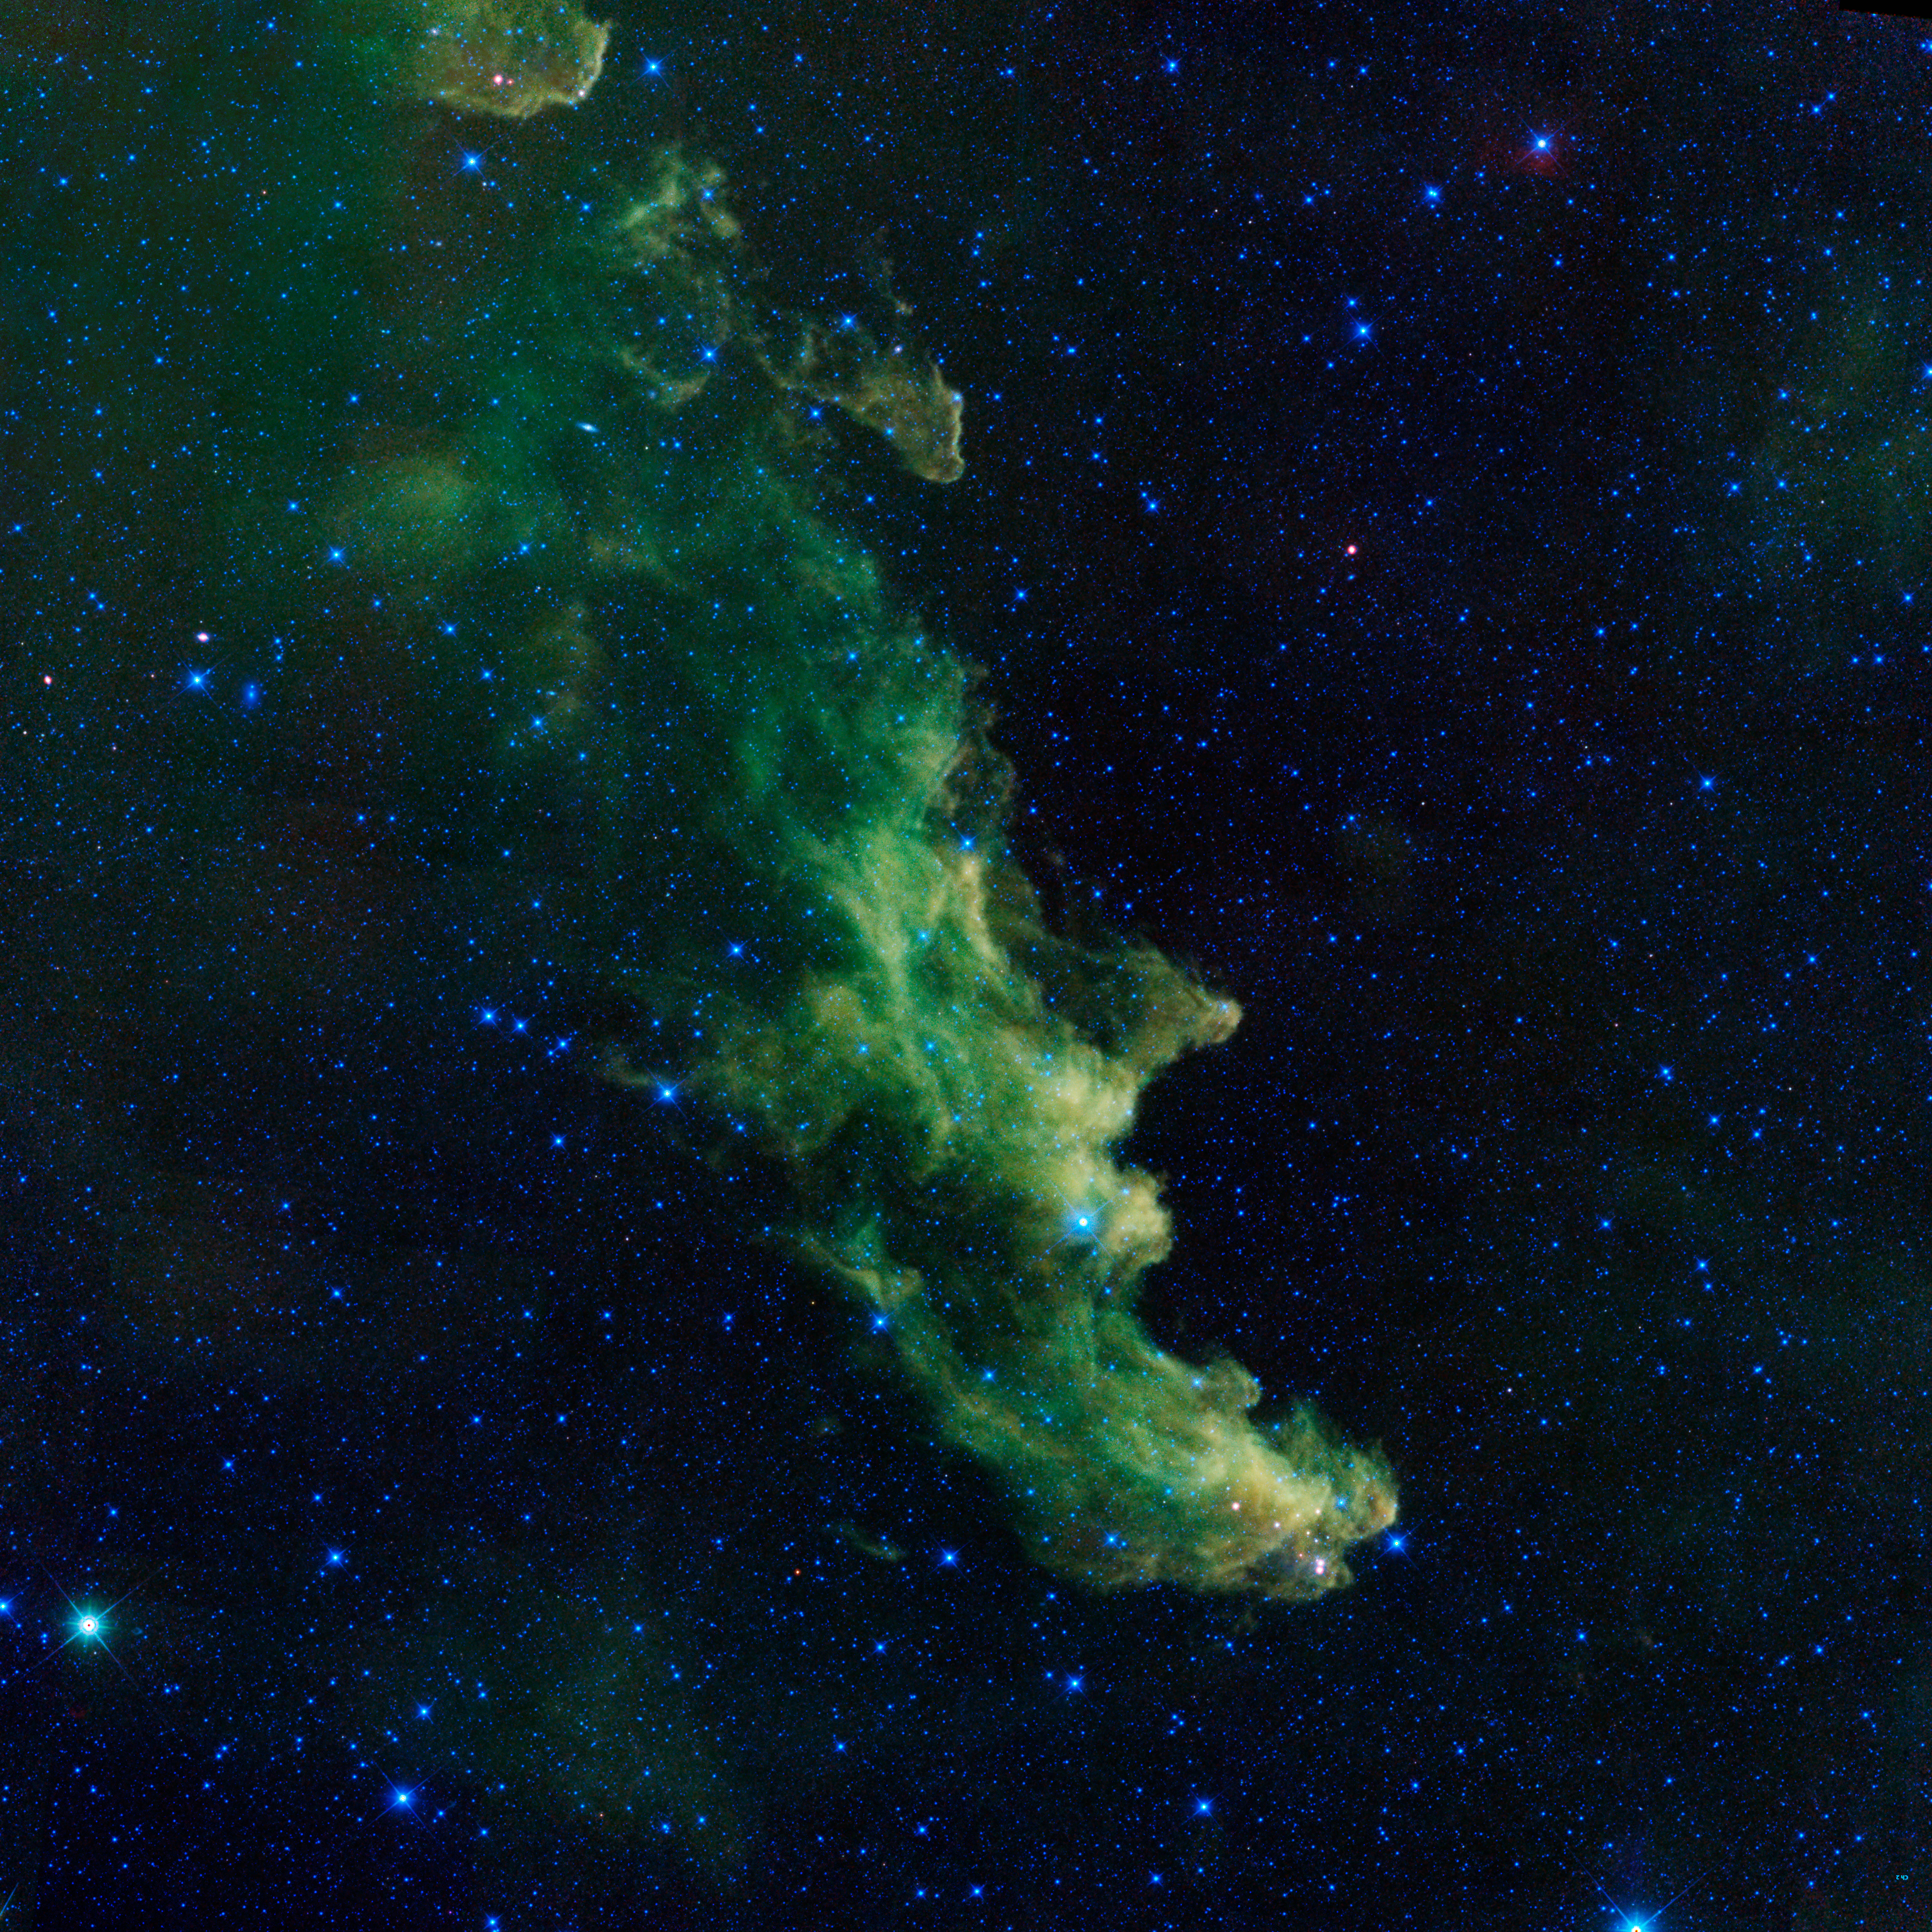

'Witch Head' Brews Baby Stars

A witch appears to be screaming out into space in this new image from NASA's Wide-Field Infrared Survey Explorer, or WISE. The infrared portrait shows the Witch Head nebula, named after its resemblance to the profile of a wicked witch. Astronomers say the billowy clouds of the nebula, where baby stars are brewing, are being lit up by massive stars. Dust in the cloud is being hit with starlight, causing it to glow with infrared light, which was picked up by WISE's detectors. The Witch Head nebula is estimated to be hundreds of light-years away in the Orion constellation, just off the famous hunter's knee. WISE was recently "awakened" to hunt for asteroids in a program called NEOWISE. The reactivation came after the spacecraft was put into hibernation in 2011, when it completed two full scans of the sky, as planned.

Credit: NASA/JPL-Caltech